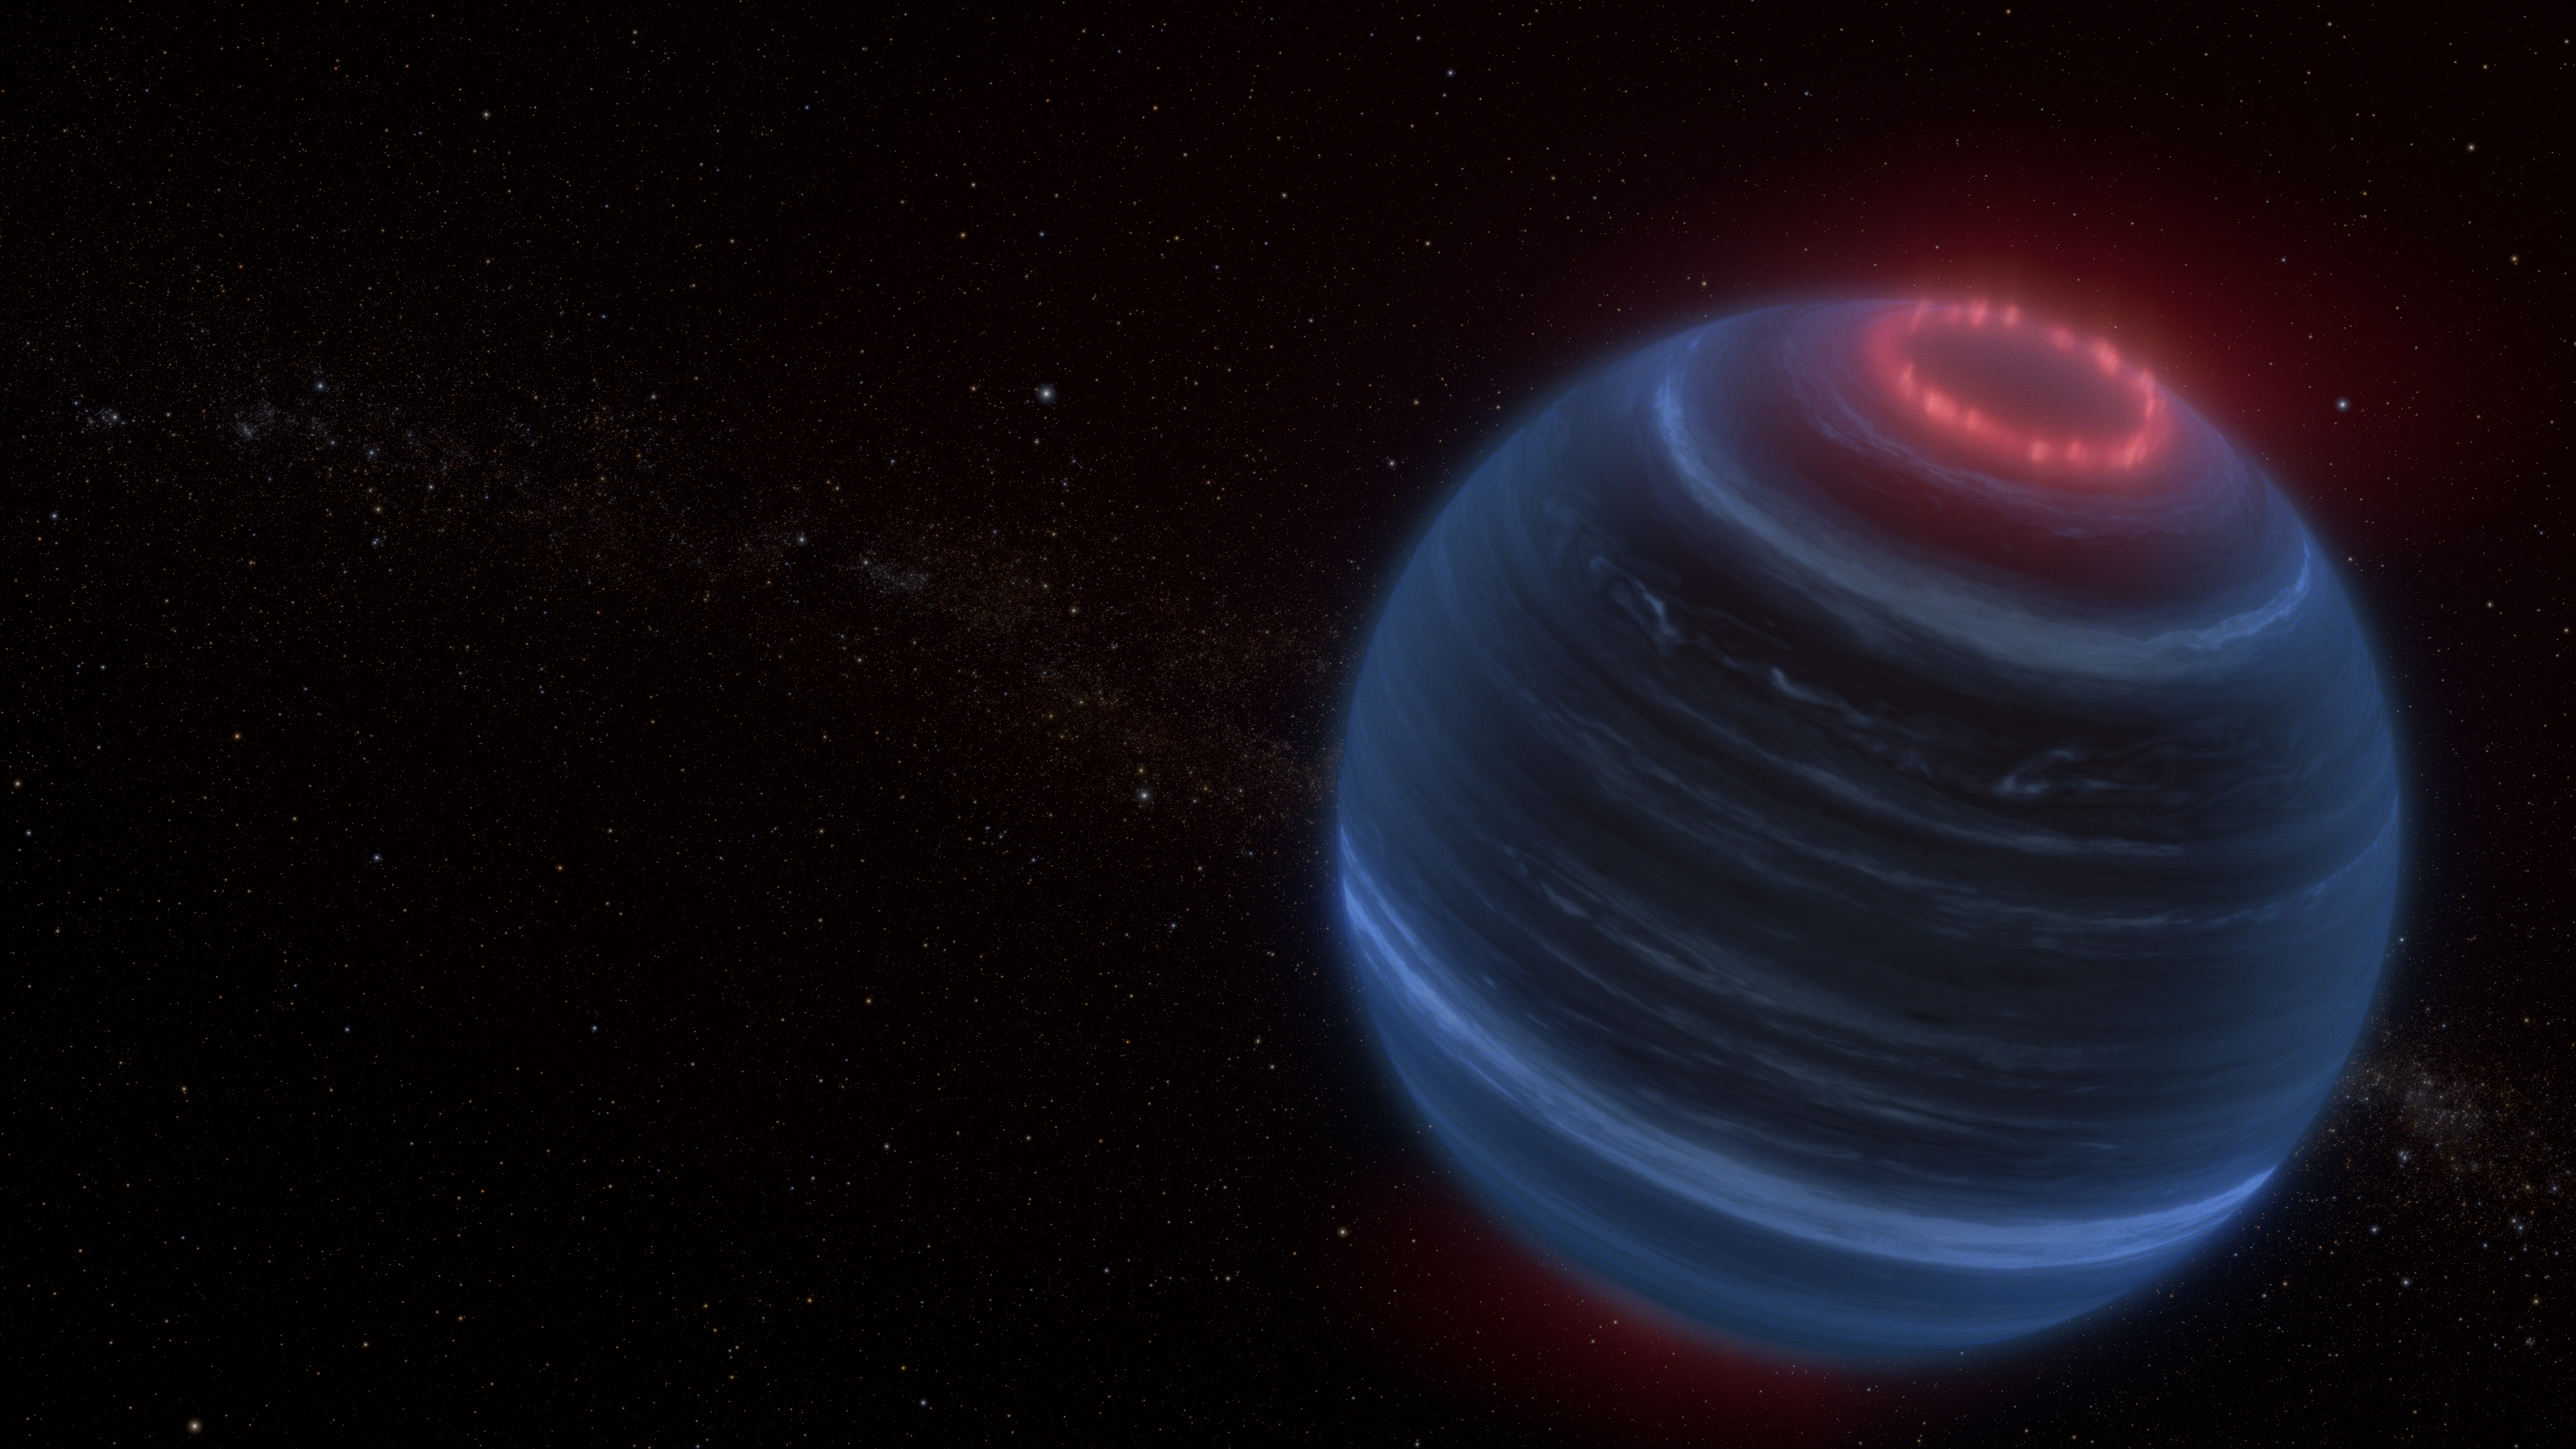

Brown Dwarf W1935 (Artist Concept)

This artist concept portrays the brown dwarf W1935, which is located 47 light-years from Earth. Astronomers using NASA’s James Webb Space Telescope found infrared emission from methane coming from W1935. This is an unexpected discovery because the brown dwarf is cold and lacks a host star; therefore, there is no obvious source of energy to heat its upper atmosphere and make the methane glow. The team speculates that the methane emission may be due to processes generating aurorae, shown here in red.

Credit: Artwork: NASA, ESA, CSA, Leah Hustak (STScI)